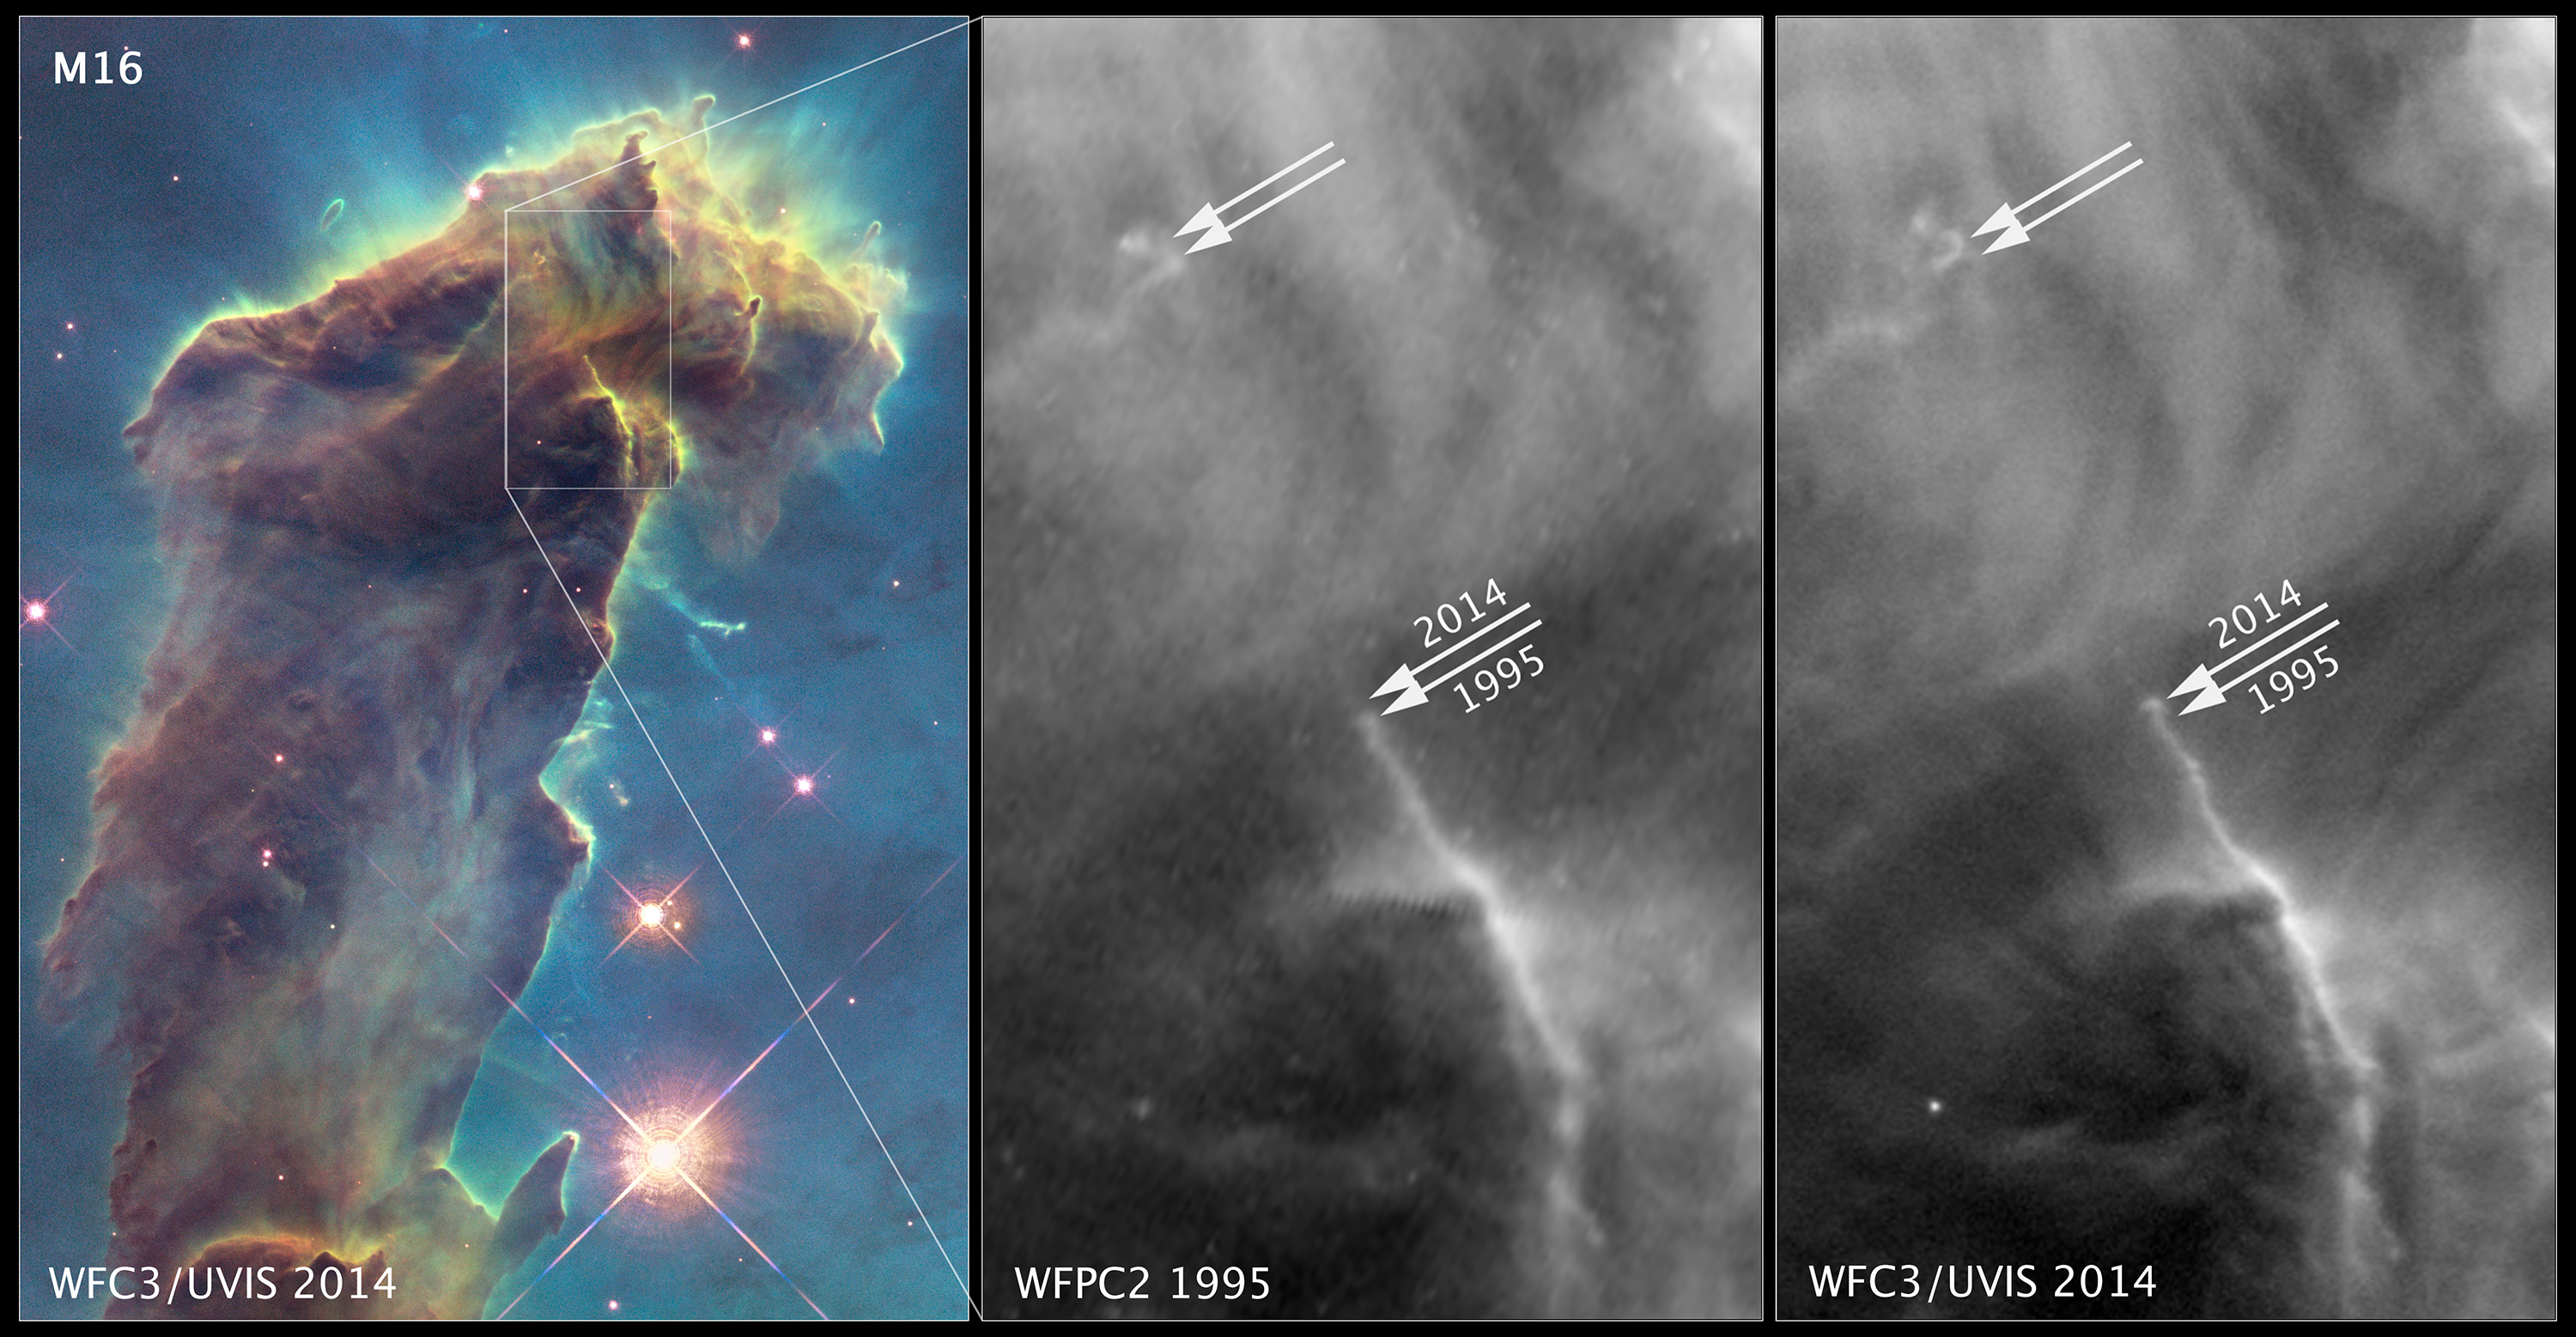

Comparison of Features in 1995 and 2014 Data

Object Name: M16, Eagle Nebula, NGC 6611
Object Description: Emission Nebula
Instrument: HST/WFPC2 and HST/WFC3/UVIS

Credit: NASA, ESA, and the Hubble Heritage Team (STScI/AURA)